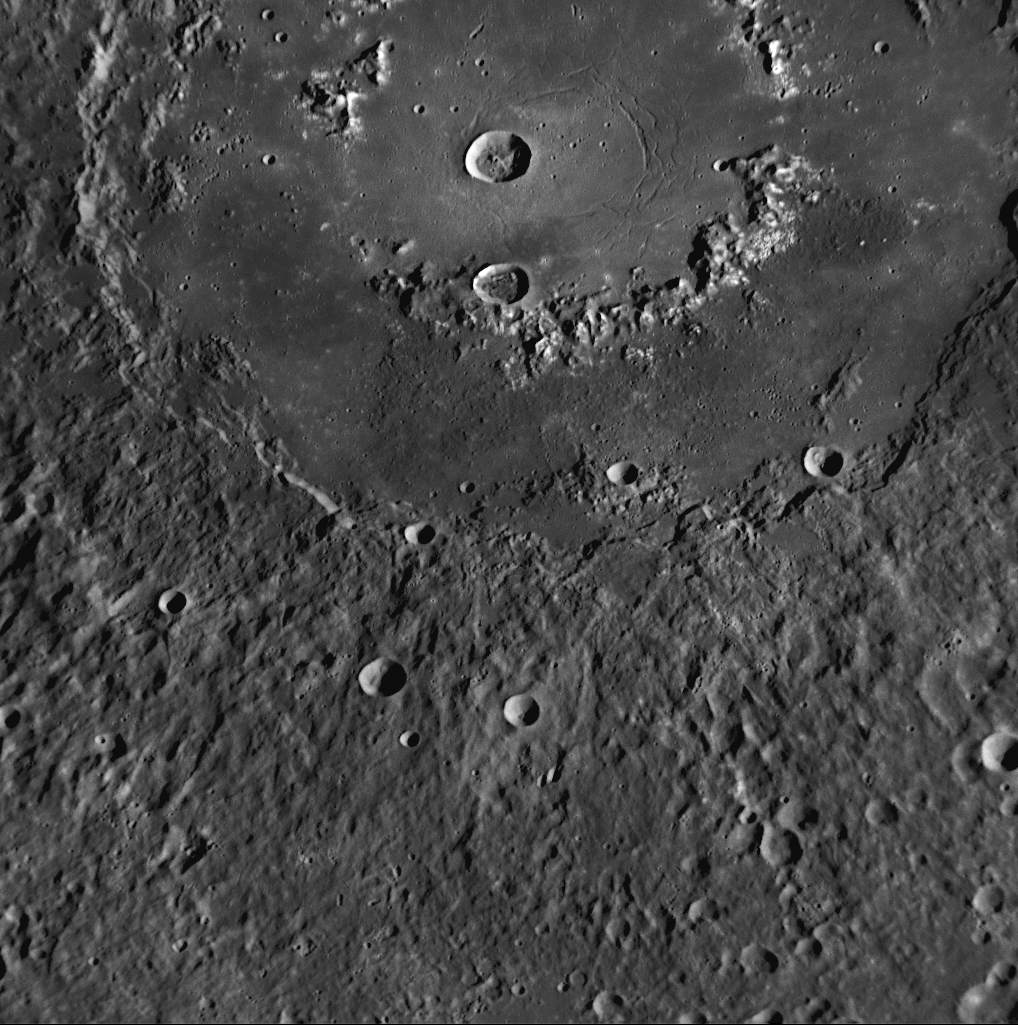

The Curious Case of Raditladi Basin

for larger version

Raditladi basin, imaged during MESSENGER’s first Mercury flyby and named in April 2008 (PIA10611), is intriguing for several reasons. Shown extending across the top of this high-resolution NAC image, Raditladi basin is relatively young, with only a few small impact craters on the basin’s floor and with well-preserved basin walls and peak-ring structure. Visible on the floor of Raditladi are concentric troughs (blue arrows), formed by extension (pulling apart) of the surface. However, extensional troughs on Mercury are quite rare, having been seen to date only in two other locations on the planet: as part of Pantheon Fossae and other troughs in Caloris basin (PIA11077) and on the floor of Rembrandt, the large basin discovered during MESSENGER’s second Mercury flyby (PIA11769). Understanding how these troughs formed in the young Raditladi basin could provide an important indicator of processes that acted relatively recently in Mercury’s geologic history. Raditladi basin was the topic of one of 25 presentations made by MESSENGER team members at the 40th Lunar and Planetary Science Conference held last week.

Date Acquired: January 14, 2008
Image Mission Elapsed Time (MET): 108826792
Instrument: Narrow Angle Camera (NAC) of the Mercury Dual Imaging System (MDIS)
Resolution: 250 meters/pixel (0.16 miles/pixel)
Scale: Raditladi basin has a diameter of 257 kilometers (160 miles)
Spacecraft Altitude: 10,000 kilometers (6,200 miles)

These images are from MESSENGER, a NASA Discovery mission to conduct the first orbital study of the innermost planet, Mercury. For information regarding the use of images, see the MESSENGER image use policy.

Credit: NASA/Johns Hopkins University Applied Physics Laboratory/Carnegie Institution of Washington